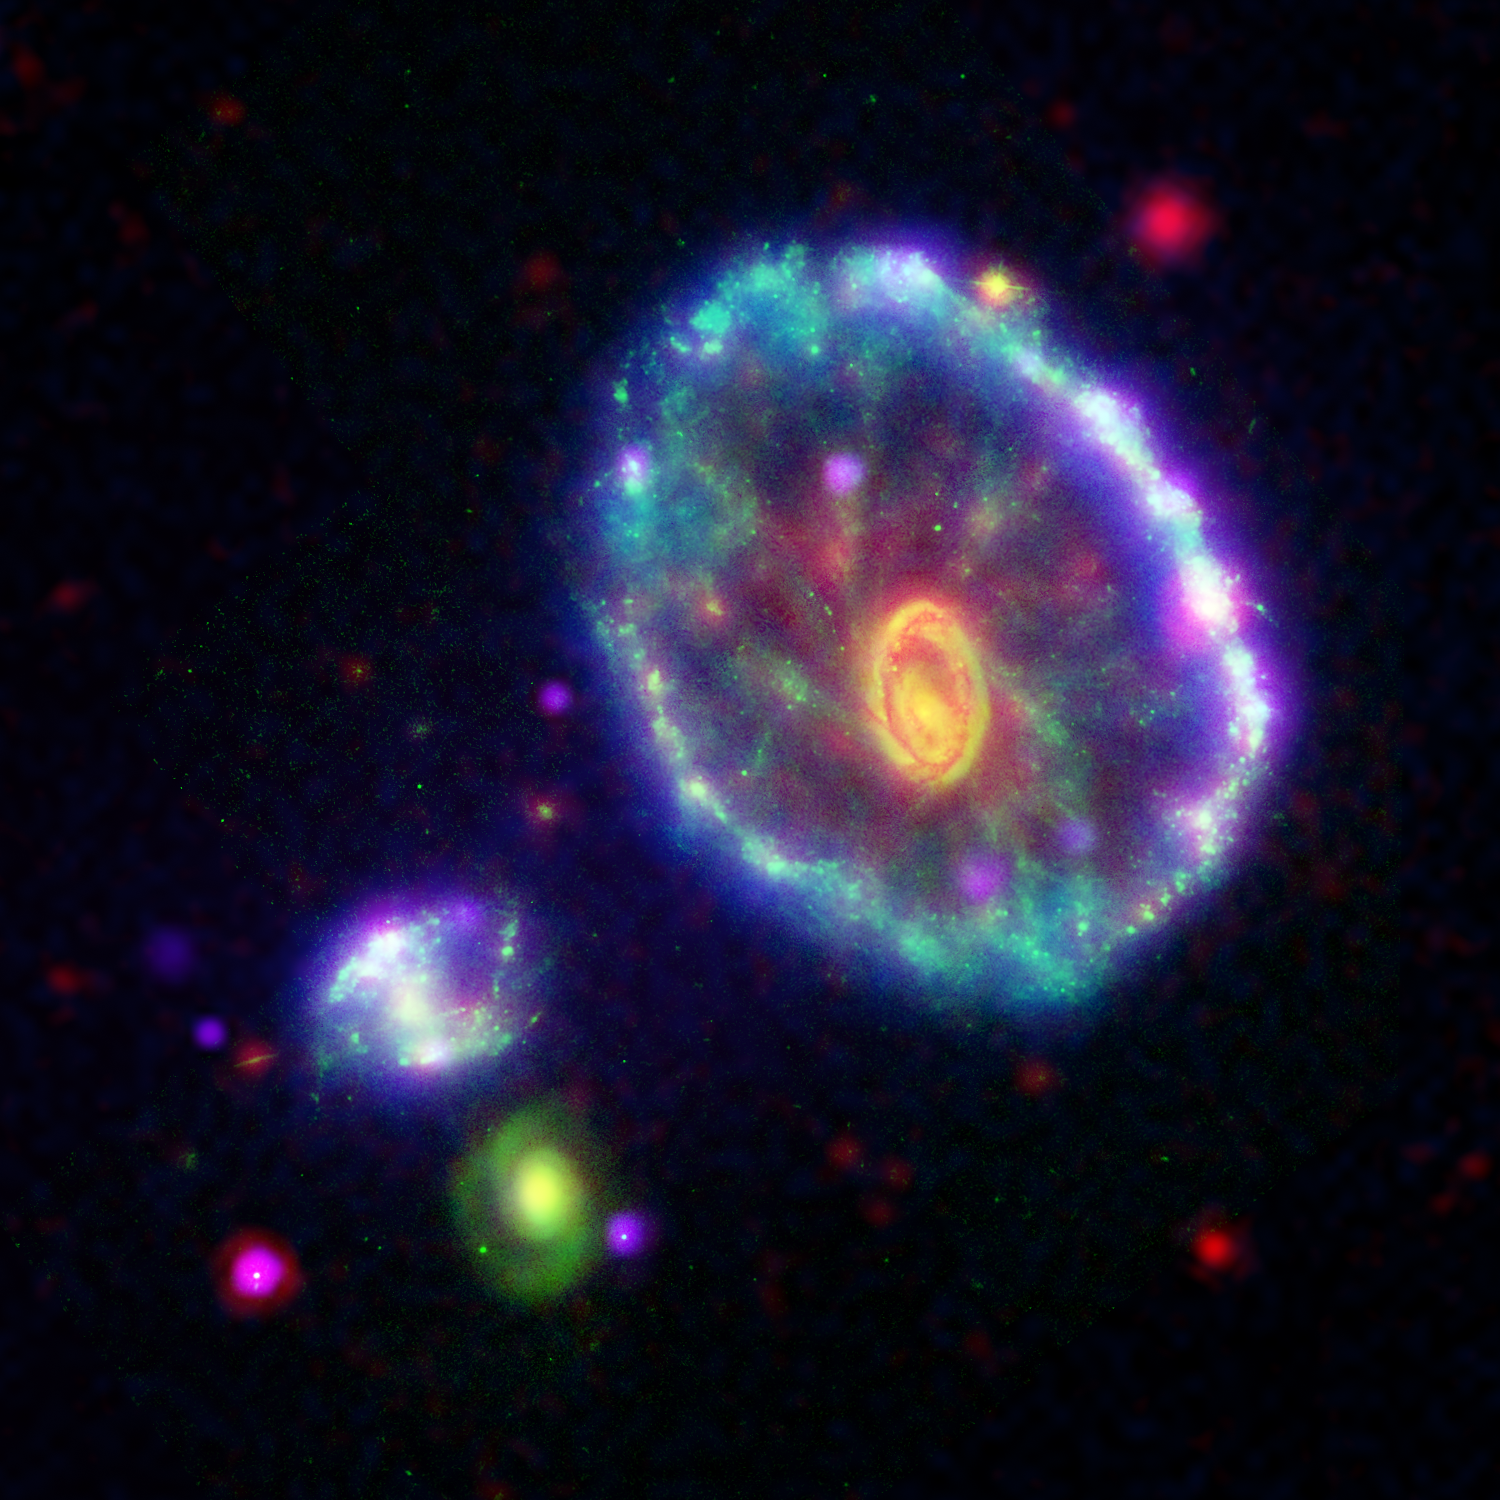

A Stellar Ripple

This false-color composite image shows the Cartwheel galaxy as seen by the Galaxy Evolution Explorer’s far ultraviolet detector (blue); the Hubble Space Telescope’s wide field and planetary camera 2 in B-band visible light (green); the Spitzer Space Telescope’s infrared array camera at 8 microns (red); and the Chandra X-ray Observatory’s advanced CCD imaging spectrometer-S array instrument (purple).

Approximately 100 million years ago, a smaller galaxy plunged through the heart of Cartwheel galaxy, creating ripples of brief star formation. In this image, the first ripple appears as an ultraviolet-bright blue outer ring. The blue outer ring is so powerful in the Galaxy Evolution Explorer observations that it indicates the Cartwheel is one of the most powerful UV-emitting galaxies in the nearby universe. The blue color reveals to astronomers that associations of stars 5 to 20 times as massive as our sun are forming in this region. The clumps of pink along the outer blue ring are regions where both X-rays and ultraviolet radiation are superimposed in the image. These X-ray point sources are very likely collections of binary star systems containing a blackhole (called massive X-ray binary systems). The X-ray sources seem to cluster around optical/ultraviolet-bright supermassive star clusters.

The yellow-orange inner ring and nucleus at the center of the galaxy result from the combination of visible and infrared light, which is stronger towards the center. This region of the galaxy represents the second ripple, or ring wave, created in the collision, but has much less star formation activity than the first (outer) ring wave. The wisps of red spread throughout the interior of the galaxy are organic molecules that have been illuminated by nearby low-level star formation. Meanwhile, the tints of green are less massive, older visible-light stars.

Although astronomers have not identified exactly which galaxy collided with the Cartwheel, two of three candidate galaxies can be seen in this image to the bottom left of the ring, one as a neon blob and the other as a green spiral.

Previously, scientists believed the ring marked the outermost edge of the galaxy, but the latest GALEX observations detect a faint disk, not visible in this image, that extends to twice the diameter of the ring.

Credit: NASA/JPL-Caltech